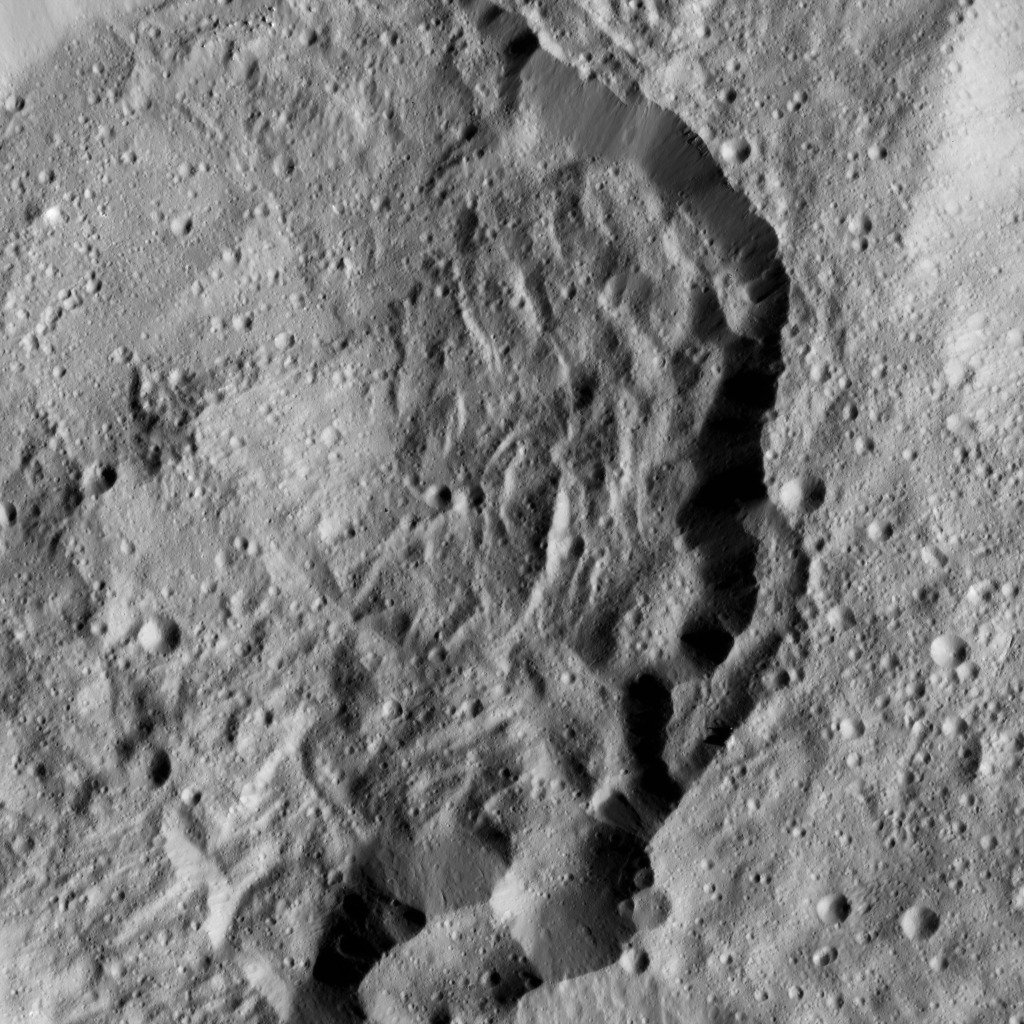

Dawn LAMO Image 199

This image from NASA’s Dawn spacecraft shows Kondos Crater on Ceres. The image is centered at 19 degrees south latitude, 18 degrees east longitude.

Dawn took this image on June 10, 2016, from its low-altitude mapping orbit, at a distance of about 240 miles (385 kilometers) above the surface. The image resolution is 120 feet (35 meters) per pixel.

Dawn’s mission is managed by JPL for NASA’s Science Mission Directorate in Washington. Dawn is a project of the directorate’s Discovery Program, managed by NASA’s Marshall Space Flight Center in Huntsville, Alabama. UCLA is responsible for overall Dawn mission science. Orbital ATK, Inc., in Dulles, Virginia, designed and built the spacecraft. The German Aerospace Center, the Max Planck Institute for Solar System Research, the Italian Space Agency and the Italian National Astrophysical Institute are international partners on the mission team.

Credit: NASA/JPL-Caltech/UCLA/MPS/DLR/IDA